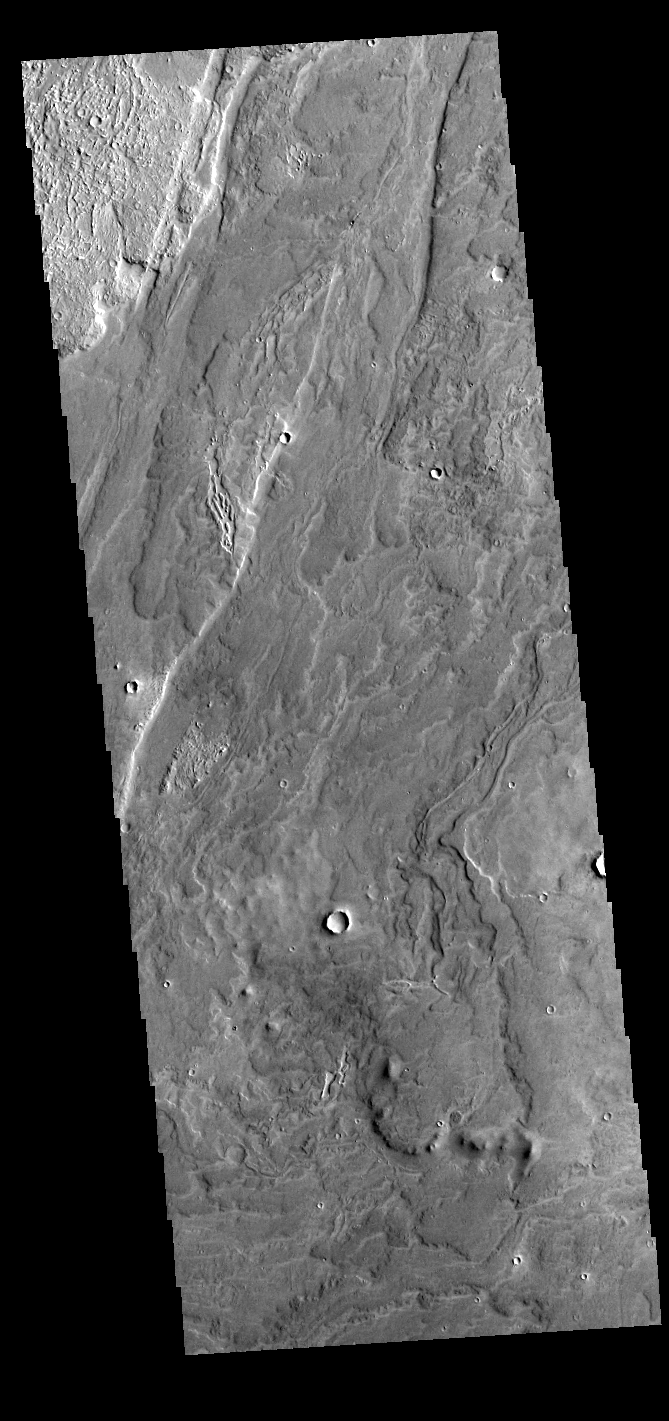

Daedalia Planum

Today’s VIS image shows a small portion of the lava flows that comprise Daedalia Planum. The flows originated at Arsia Mons, the youngest of the three Tharsis volcanoes. The Tharsis volcanoes are aligned in a northeast trending system. The majority of the Daedalia Planum flows can be traced back to the southern flank of Arsia Mons along the extension of the controlling alignment.

Credit: NASA/JPL-Caltech/ASU